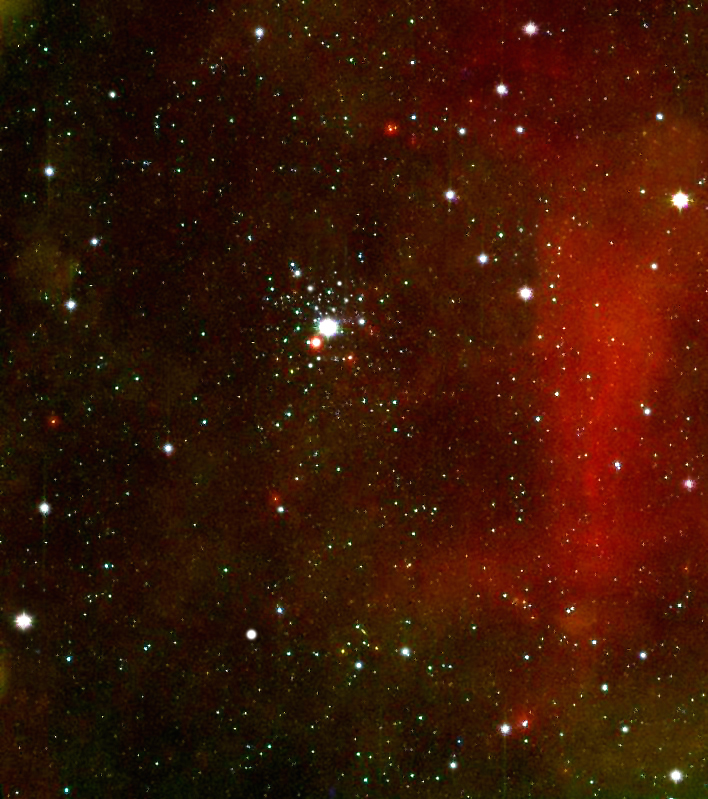

Baby Jupiters Must Gain Weight Fast

This photograph from NASA’s Spitzer Space Telescope shows the young star cluster NGC 2362. By studying it, astronomers found that gas giant planet formation happens very rapidly and efficiently, within less than 5 million years, meaning that Jupiter-like worlds experience a growth spurt in their infancy.

Credit: NASA/JPL-Caltech/Harvard-Smithsonian CfA